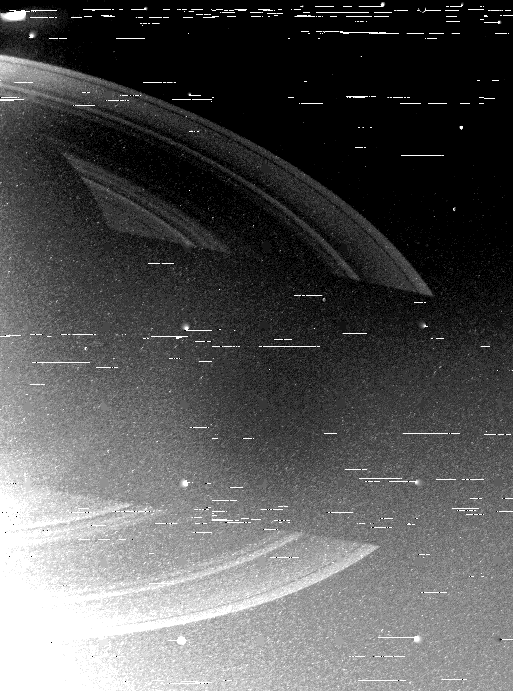

Saturn’s Shadow Upon the Rings

Voyager 2 returned this wide-angle, clear-filtered image of the shadow of Saturn upon the rings just after engineers at the Jet Propulsion Laboratory successfully commanded the camera platform to point to the planet. Problems with the platform had prevented the spacecraft from returning photographs the past few days. This first picture after the repair was obtained the evening of Aug. 28, when Voyager 2 was 3.2 million kilometers (2 million miles) from the planet and racing away at more than 26,000 mph. Saturn’s nightside can be seen at upper left, with the shadow cast by the planet falling across the rings in the center of this image. The white lines, or “noise,” across the photograph are the result of temporary ground communications troubles between the Australian Deep Space Network tracking station and Voyager mission control in Pasadena. The picture was received in Australia in perfect condition; the noise will be removed in subsequent processing. The Voyager project is managed for NASA by the Jet Propulsion Laboratory, Pasadena, Calif.

Credit: NASA/JPL